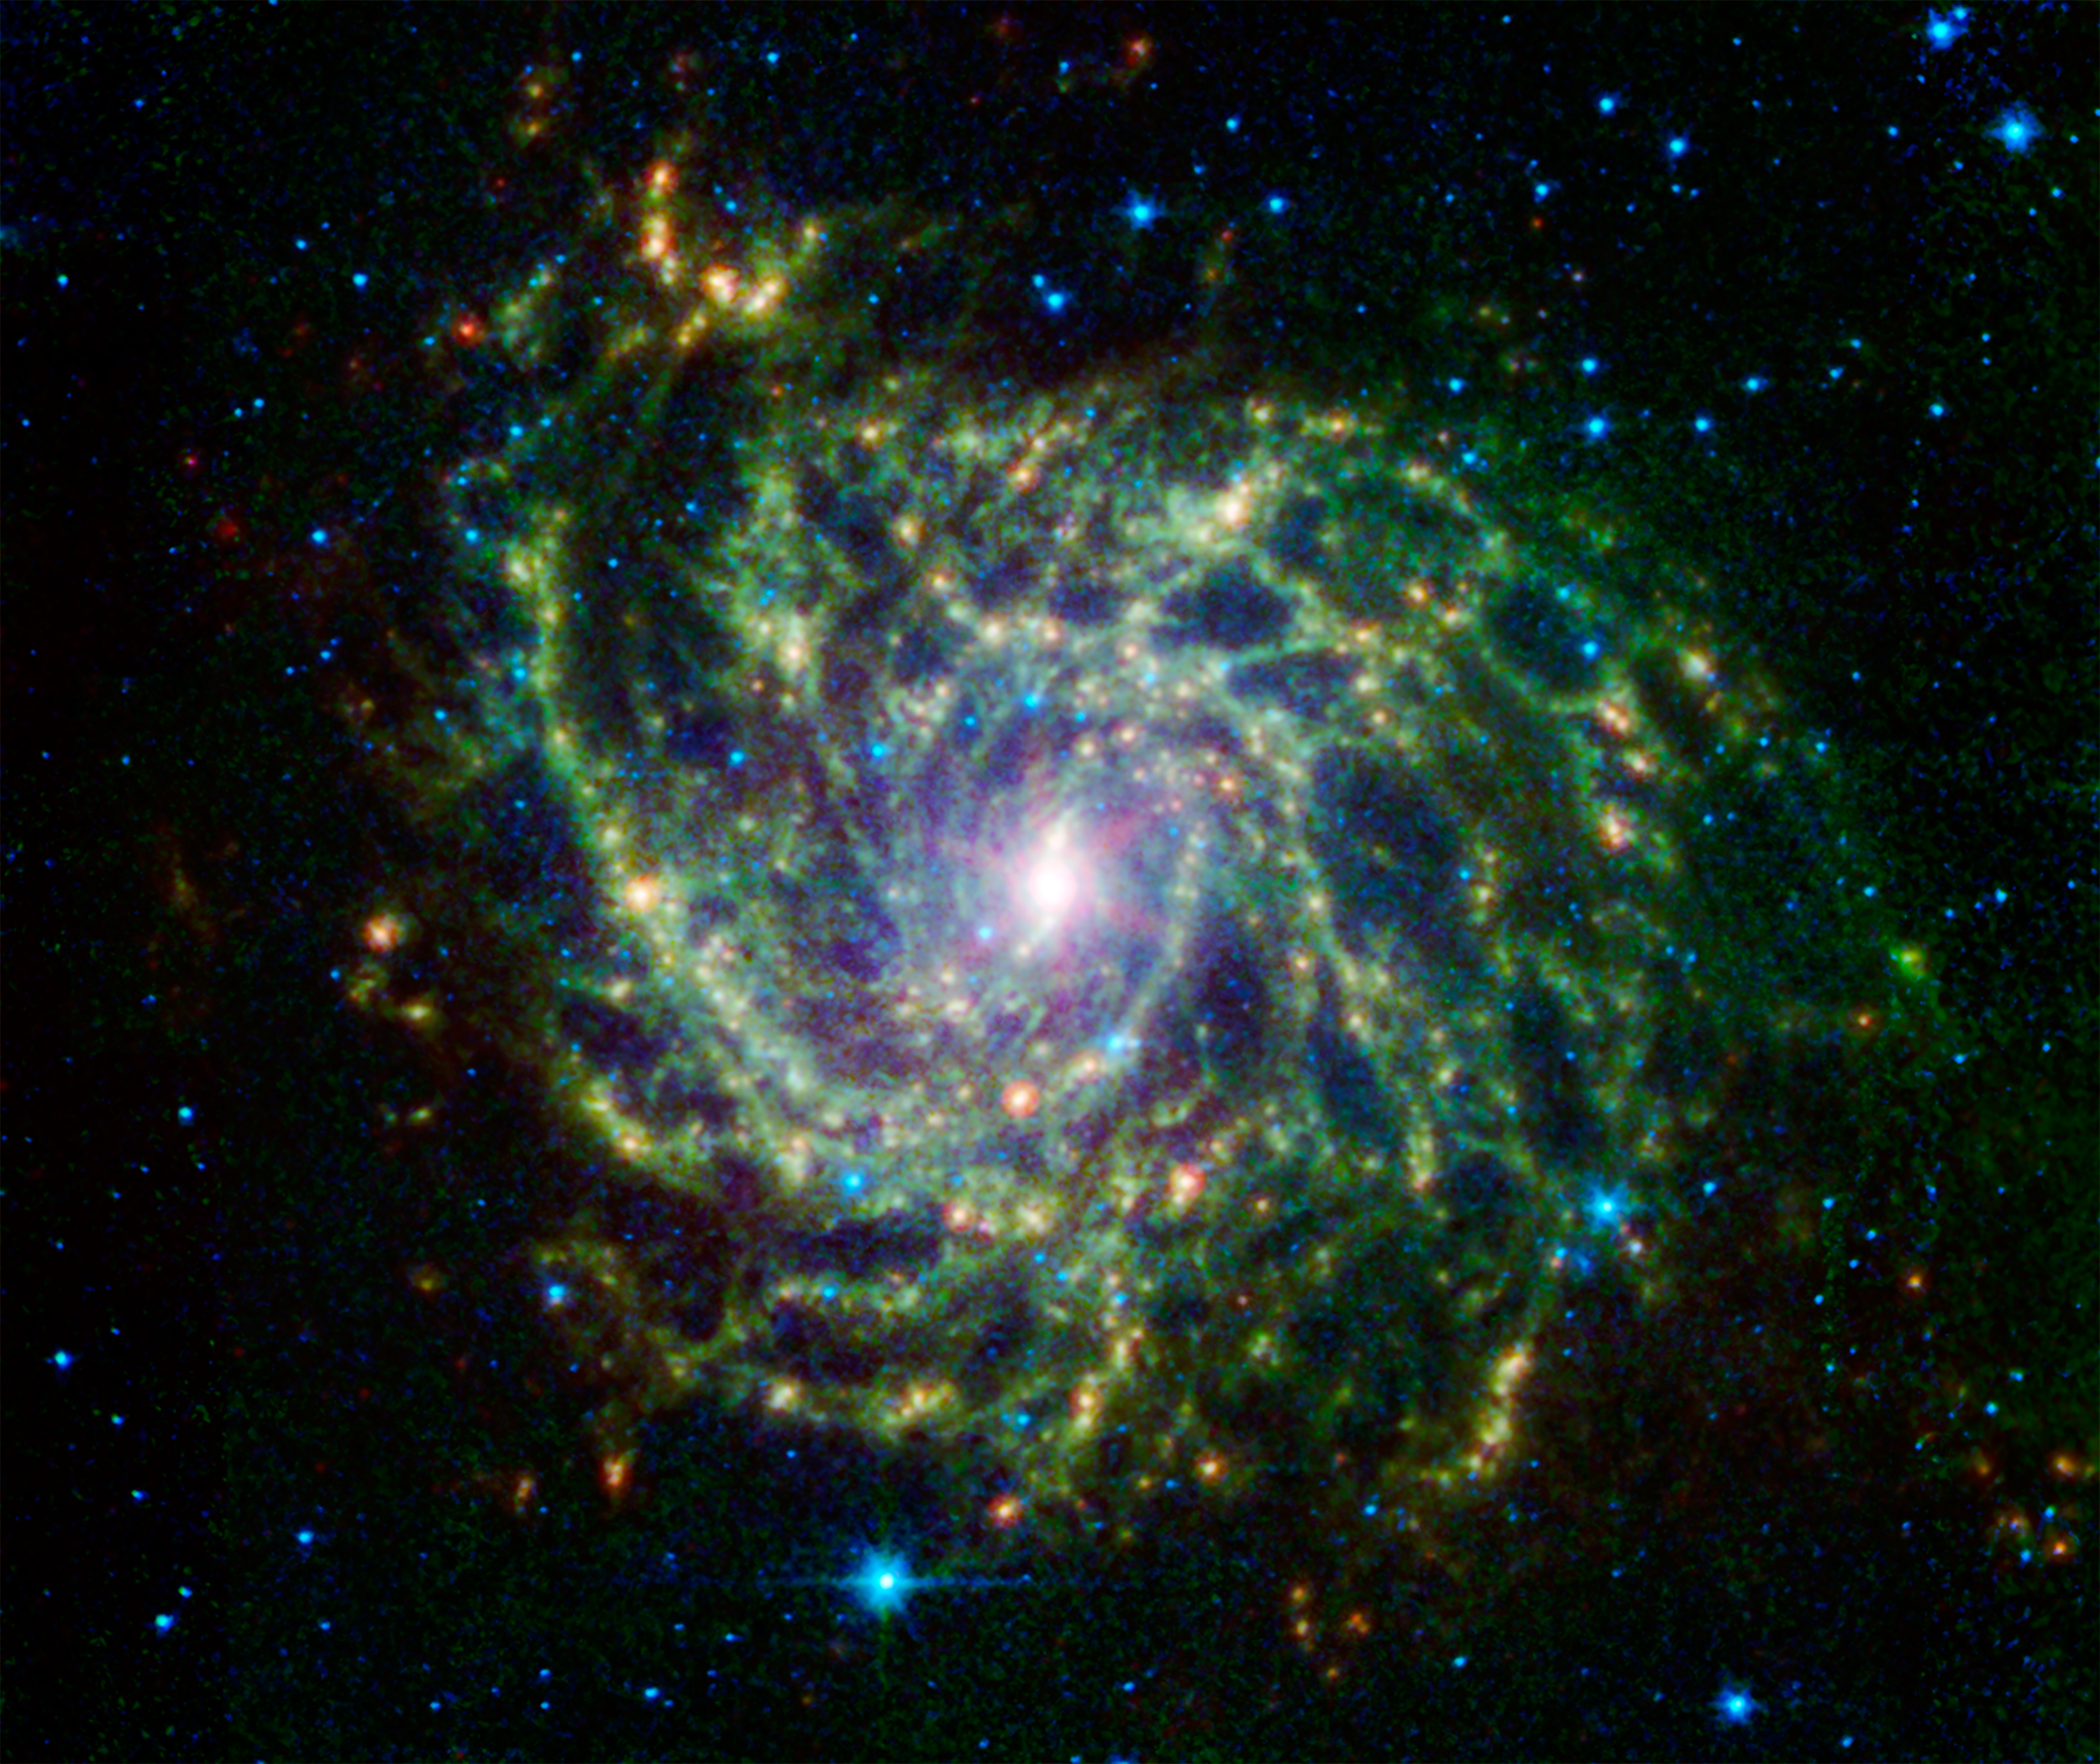

A Twisted Star-Forming Web in the Galaxy IC 342

Looking like a spiders web swirled into a spiral, the galaxy IC 342 presents its delicate pattern of dust in this image from NASAs Spitzer Space Telescope. Seen in infrared light, the faint starlight gives way to the glowing bright patterns of dust found throughout the galaxys disk.

At a distance of about 10 million light-years, IC 342 is relatively close by galaxy standards, however our vantage point places it directly behind the disk of our own Milky Way. The intervening dust makes it difficult to see in visible light, but infrared light penetrates this veil easily. It belongs to the same group as its even more obscured galaxy neighbor, Maffei 2.

IC 342 is nearly face-on to our view giving a clear, top-down view of the structure of its disk. It has a low surface brightness compared to other spirals, indicating a lower density of stars (seen here in blue). Its dust structures show up much more vividly (yellow-green).

New stars are forming in the disk at a healthy clip. Glowing like gems trapped in the web, regions of heavy star formation appear as yellow-red dots due to the glow of warm dust. The very center glows especially brightly in the infrared, highlighting an enormous burst of star formation occurring in this tiny region. To either side of the center, a small bar of dust and gas is helping to fuel this central star formation.

Data from Spitzers infrared array camera (IRAC) are shown in blue (3.6 and 4.5 microns) and green (5.8 and 8.0 microns) while the multiband imaging photometer (MIPS) observation is red (24 microns).

Credit: NASA/JPL-Caltech/J. Turner (UCLA)